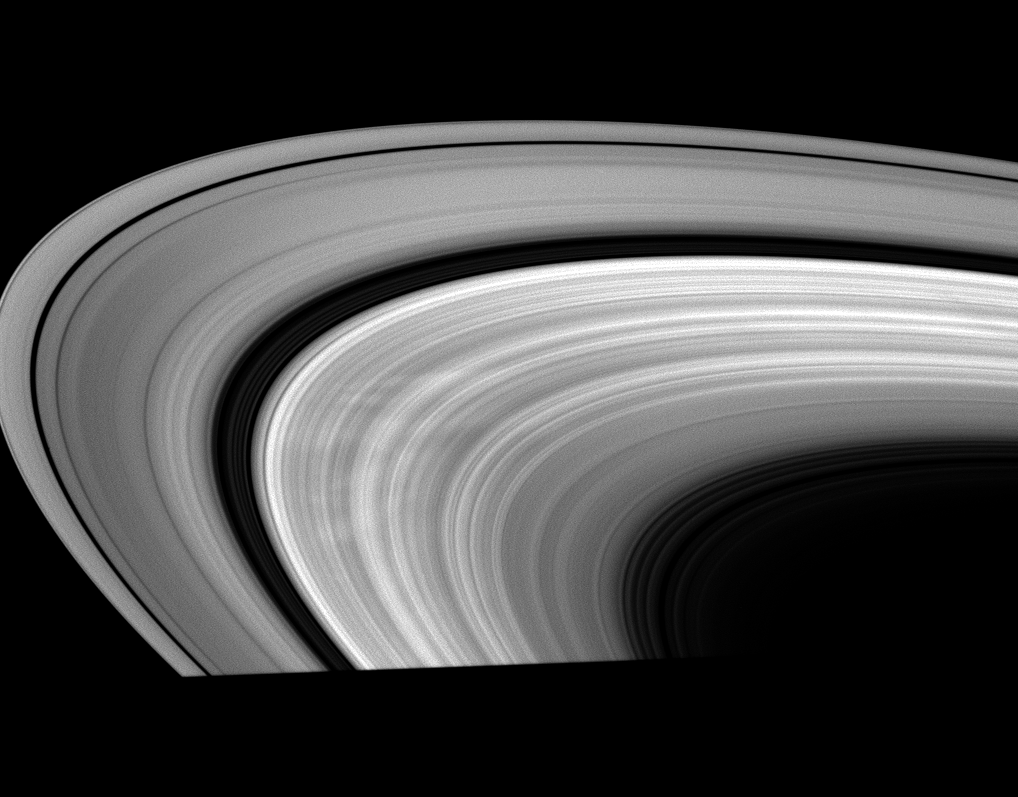

Between the Spokes

This low-phase Cassini image shows bright areas between dark spokes in Saturn’s B ring.

The dark spokes are not as conspicuous here as the bright regions separating them. The view was acquired at a Sun-Saturn-spacecraft, or phase, angle of 40 degrees. To learn more about these short-lived radial markings, see PIA11144.

This view looks toward the sunlit side of the rings from about 16 degrees below the ringplane. The image was taken in visible light with the Cassini spacecraft wide-angle camera on April 10, 2009. The view was obtained at a distance of approximately 1.2 million kilometers (746,000 miles) from Saturn. Image scale is 65 kilometers (40 miles) per pixel.

The Cassini-Huygens mission is a cooperative project of NASA, the European Space Agency and the Italian Space Agency. The Jet Propulsion Laboratory, a division of the California Institute of Technology in Pasadena, manages the mission for NASA’s Science Mission Directorate, Washington, D.C. The Cassini orbiter and its two onboard cameras were designed, developed and assembled at JPL. The imaging operations center is based at the Space Science Institute in Boulder, Colo.

Credit: NASA/JPL/Space Science Institute